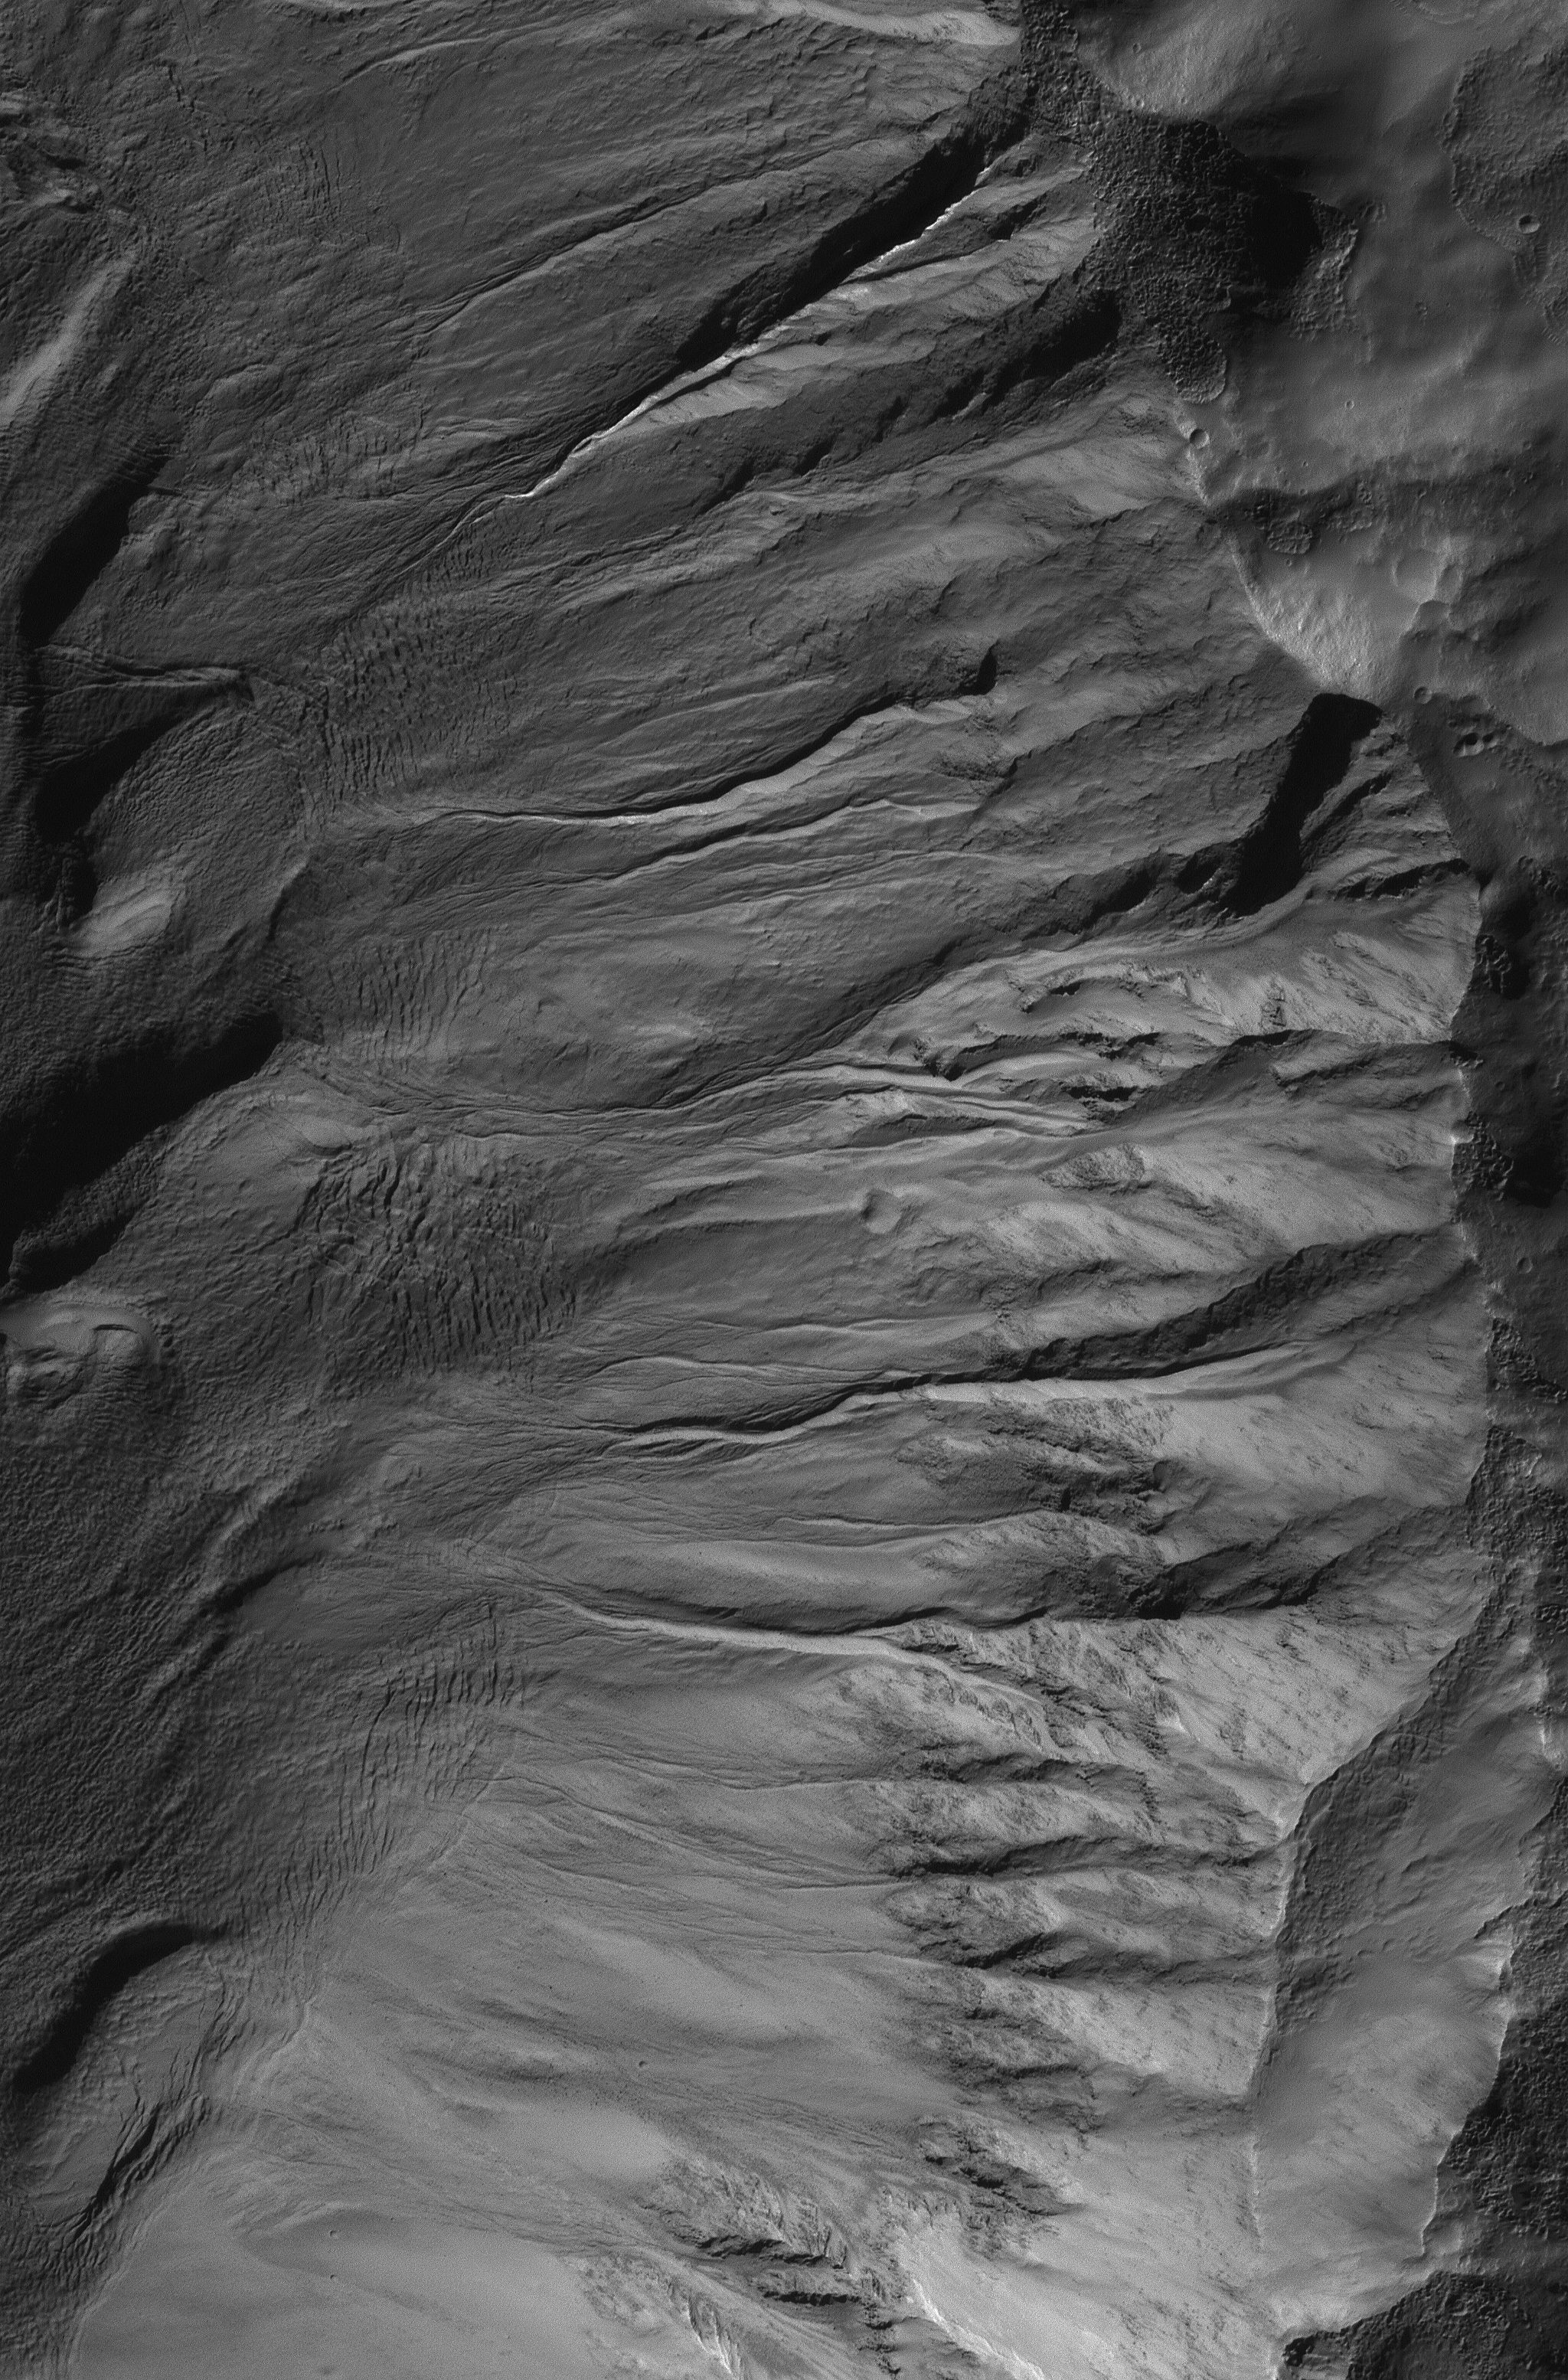

Sharp View of Gullies in Southern Winter

20 November 2006
Crisp details in a suite of mid-latitude gullies on a crater wall are captured in this Mars Global Surveyor (MGS) Mars Orbiter Camera (MOC) view obtained in southern winter on 12 October 2006. During southern winter, shadows are more pronounced and the atmosphere is typically quite clear. These gullies, which may have formed in relatively recent martian history by erosion caused by flowing, liquid water, are located in a crater on the east rim of Newton Crater near 40.4°S, 155.3°W. Sunlight illuminates the scene from the upper left. The picture covers an area about 3 km (1.9 mi) wide; the crater rim is on the right side of the image, the crater floor is on the left. North is toward the top/upper left.

Credit: NASA/JPL/Malin Space Science Systems